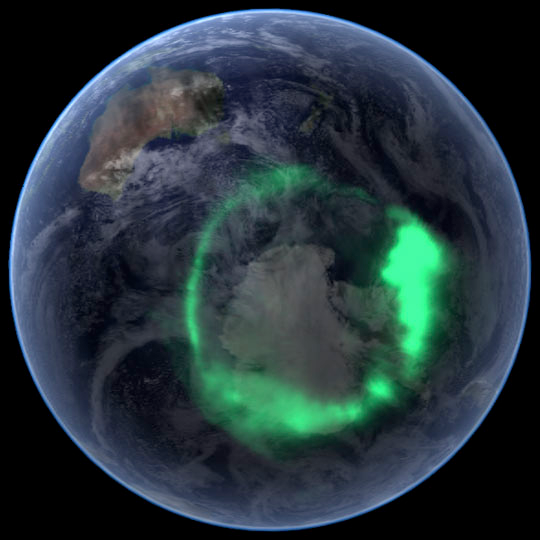

NASA's IMAGE Spacecraft View of Aurora Australis from Space

NASA file image acquired September 11, 2005 To view a video of this event go here: www.flickr.com/photos/gsfc/6257608714 From space, the aurora is a crown of light that circles each of Earth’s poles. The IMAGE satellite captured this view of the aurora australis (southern lights) on September 11, 2005, four days after a record-setting solar flare sent plasma—an ionized gas of protons and electrons—flying towards the Earth. The ring of light that the solar storm generated over Antarctica glows green in the ultraviolet part of the spectrum, shown in this image. The IMAGE observations of the aurora are overlaid onto NASA’s satellite-based Blue Marble image. From the Earth’s surface, the ring would appear as a curtain of light shimmering across the night sky. Like all solar storms, the September storm distorted the shape of the magnetic field that surrounds the Earth. Without buffeting from the solar wind (charged particles like protons and electrons that are ejected from the Sun), the Earth’s magnetic field would look something like a plump doughnut, with the North and South poles forming the slender hole in the center. In reality, the nearly constant solar winds flatten the space side of the “doughnut” into a long tail. The amount of distortion changes when solar storms, such as the flare on September 7, send stronger winds towards the Earth. Changes to the magnetic field release fast-moving particles, which flow with charged particles from the Sun towards the center of the “doughnut” at the Earth’s poles. As the particles sink into the atmosphere, they collide with oxygen and nitrogen, lighting the sky with Nature’s version of neon lights, the aurora. Though scientists knew that the aurora were caused by charged particles from the Sun and their interaction with the Earth’s magnetic field, they had no way to measure the interaction until NASA launched the Imager for Magnetopause-to-Aurora Global Exploration (IMAGE) satellite in 2000. The satellite’s mission was to collect data that would allow scientists to study the structure and dynamics of the Earth’s magnetic field for the first time. Designed to operate for two years, IMAGE sent its last data to Earth in December 2005 after a highly successful five-year mission. Since 2000, IMAGE has provided insight into how the Earth’s powerful magnetic field protects the planet from solar winds. Without the shield the magnetic field provides, the upper atmosphere would evaporate into space under the influence of solar winds. IMAGE has shown scientists what sort of changes the magnetic field undertakes as it diverts solar winds from the Earth. For a summary of the discoveries that IMAGE has made possible, see IMAGE Discovers. Instrument:

Credit: NASA/Goddard Space Flight Center Scientific Visualization Studio